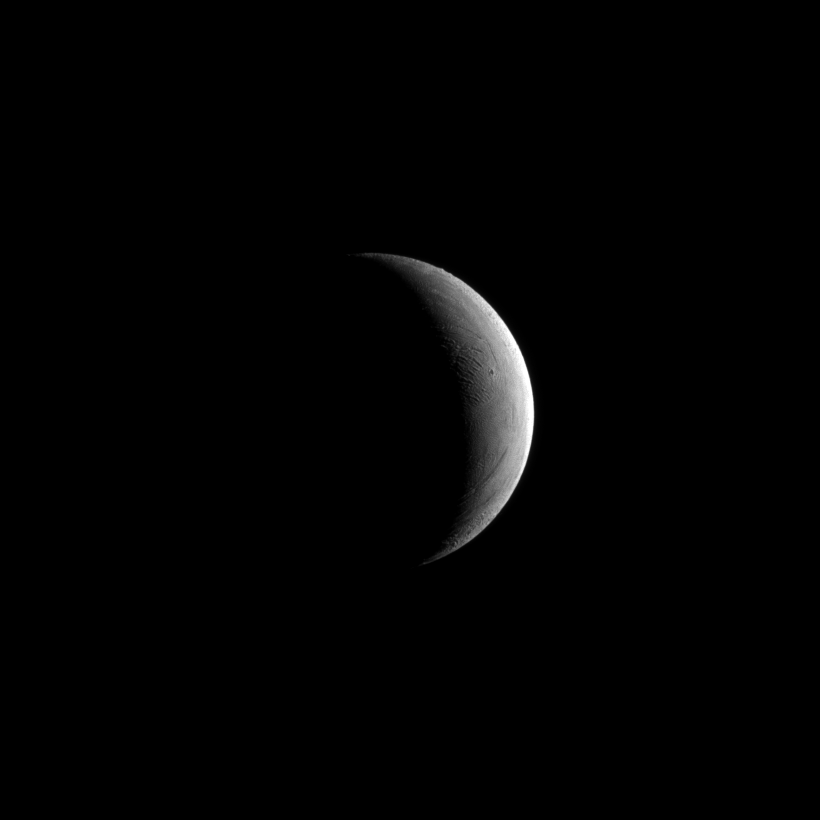

Sliver of Enceladus

The Cassini spacecraft captures a crescent of Saturn’s moon Enceladus.

See PIA11688 and PIA11685 to learn about this moon and the spectacular water ice plumes emanating from its south polar region.

Lit terrain seen here is in the area between the leading hemisphere and Saturn-facing side of Enceladus (504 kilometers, or 313 miles across). North on Enceladus is up.

The image was taken in visible light with the Cassini spacecraft narrow-angle camera on May 10, 2011. The view was obtained at a distance of approximately 259,000 kilometers (161,000 miles) from Enceladus and at a Sun-Enceladus-spacecraft, or phase, angle of 125 degrees. Image scale is 2 kilometers (6,600 feet) per pixel.

Credit: NASA/JPL/Space Science Institute